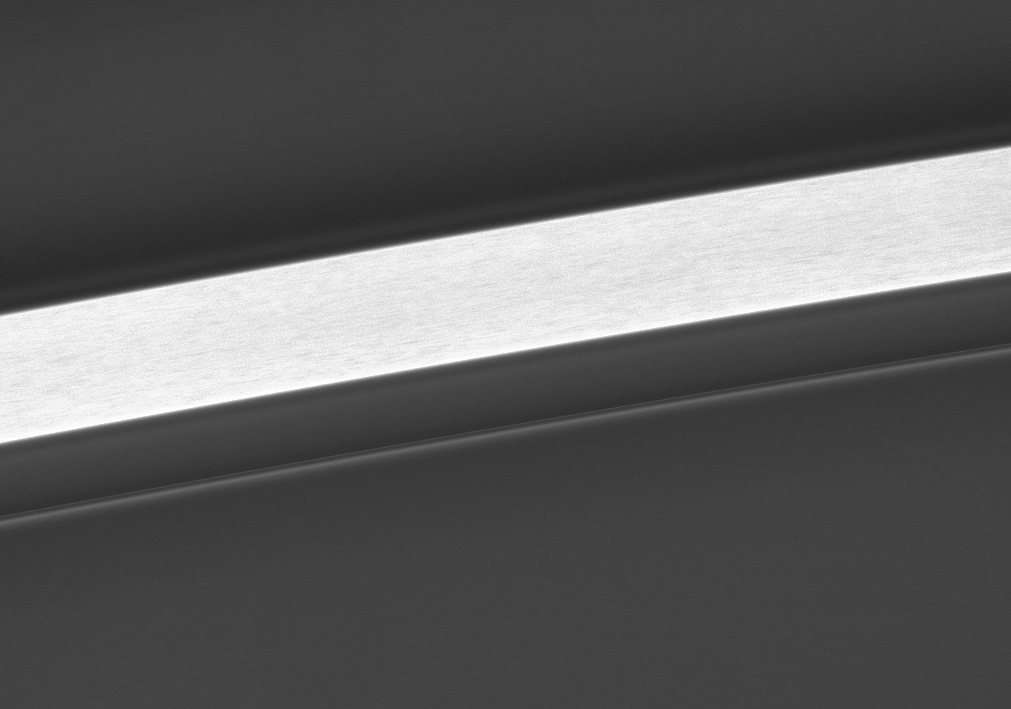

C-Ring Variations

This bright, isolated plateau in the middle of the C ring displays interesting internal variations in brightness. The plateau is not high in terms of elevation, but rather in terms of its particle density (seen here as brightness), which is several times higher than the surrounding ring structure.

Ring scientists are working to understand what produces the sharp boundaries of the plateau features, as well as the nature of the internal variations in brightness.

This view looks toward the sunlit side of the rings from about 18 degrees below the ringplane.

The image was taken in visible light with the Cassini spacecraft narrow-angle camera on June 12, 2007 at a distance of approximately 230,000 kilometers (143,000 miles) from Saturn. Image scale is 1 kilometer (3,353 feet) per pixel.

The Cassini-Huygens mission is a cooperative project of NASA, the European Space Agency and the Italian Space Agency. The Jet Propulsion Laboratory, a division of the California Institute of Technology in Pasadena, manages the mission for NASA’s Science Mission Directorate, Washington, D.C. The Cassini orbiter and its two onboard cameras were designed, developed and assembled at JPL. The imaging operations center is based at the Space Science Institute in Boulder, Colo.

Credit: NASA/JPL/Space Science Institute